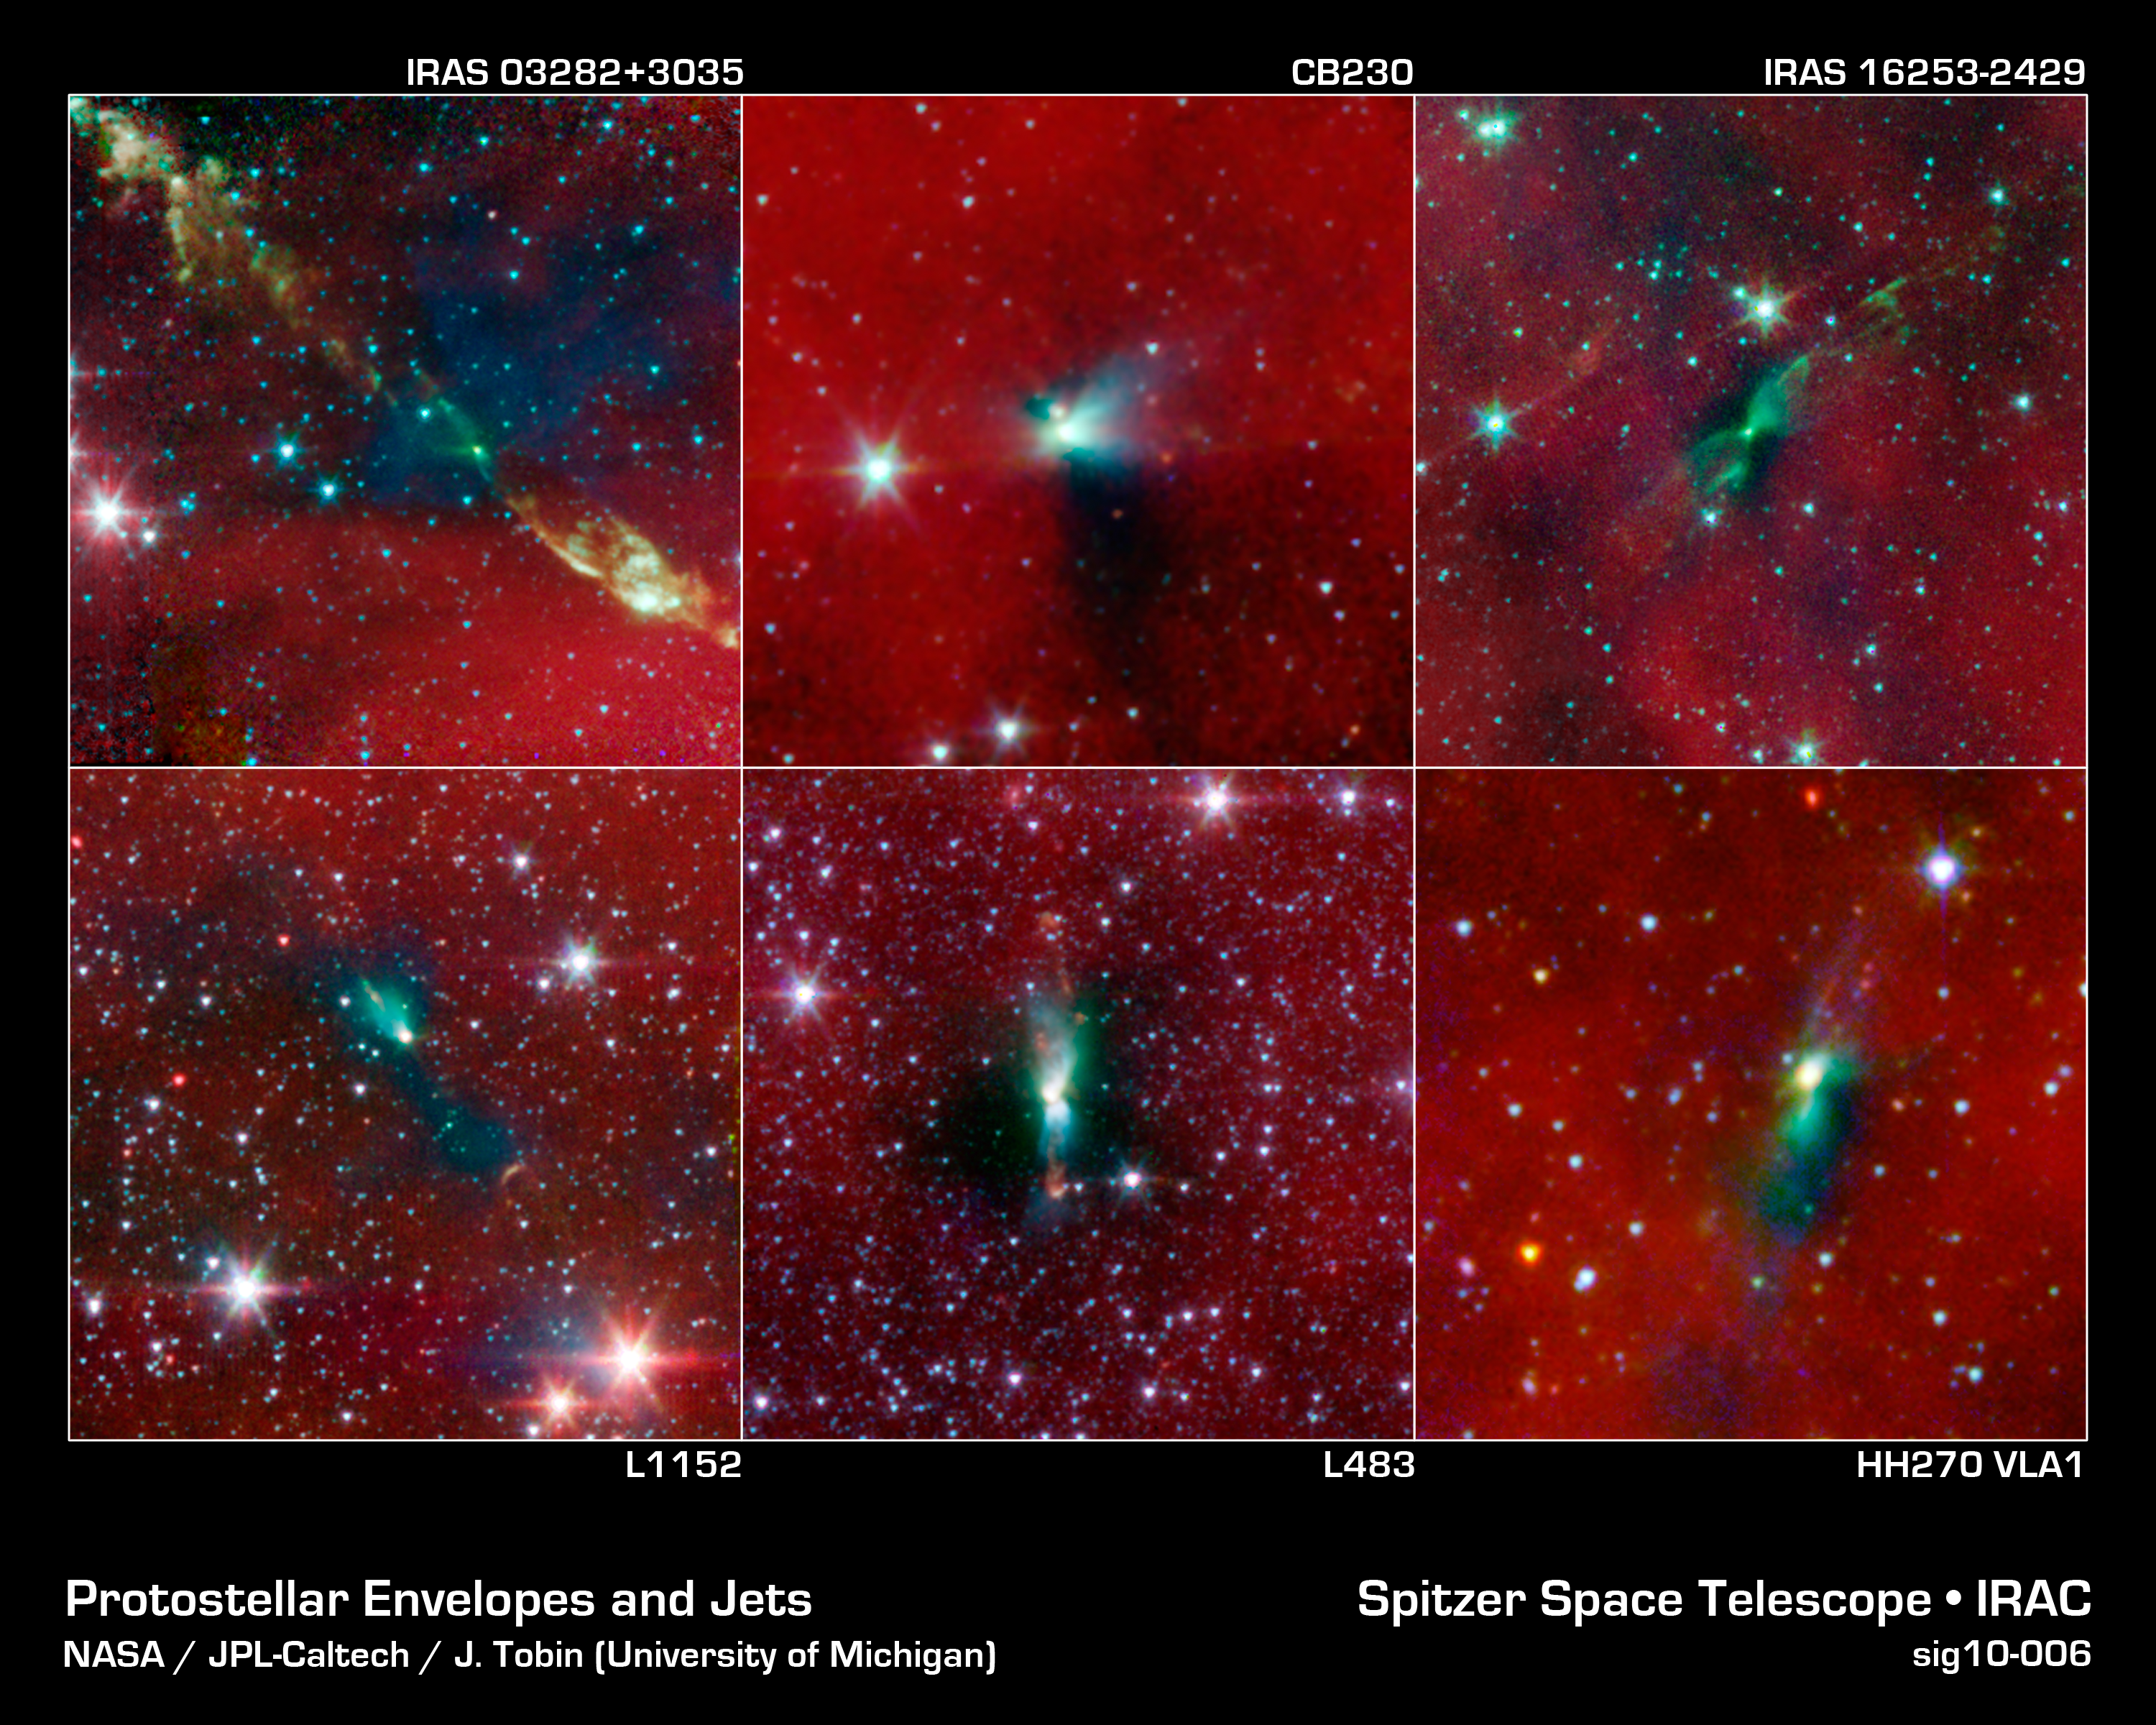

Blobs House Twin Stars

New evidence from NASA's Spitzer Space Telescope is showing that tight-knit twin stars might be triggered to form by asymmetrical envelopes like the ones shown in this image. All stars, even single ones like our sun, are known to form from collapsing clumps of gas and dust, called envelopes, which are seen here around six forming star systems as dark blobs, or shadows, against a dusty background. The greenish color shows jets coming away from the envelopes. The envelopes are all roughly 100 times the size of our solar system.

Two of the six star systems are known to have already formed twin, or binary stars (Spitzer can see the envelopes but not the stars themselves). Astronomers believe that the irregular shapes of the envelopes, revealed in detail by Spitzer, might trigger binary stars to form, or might have already triggered them to form.

From top left, moving clockwise, the stars are: IRAS 03282+3035, CB230, IRAS 16253-2429, L1152, L483, HH270 VLA1. IRAS 03282+3035 and CB230 are the two known to have already formed binary stars.

Infrared light with a wavelength of 3.6 microns has been color-coded blue; 4.5-micron light is green; and 8.0-micron light is red.

Credit: NASA/JPL-Caltech/J. Tobin (University of Michigan)